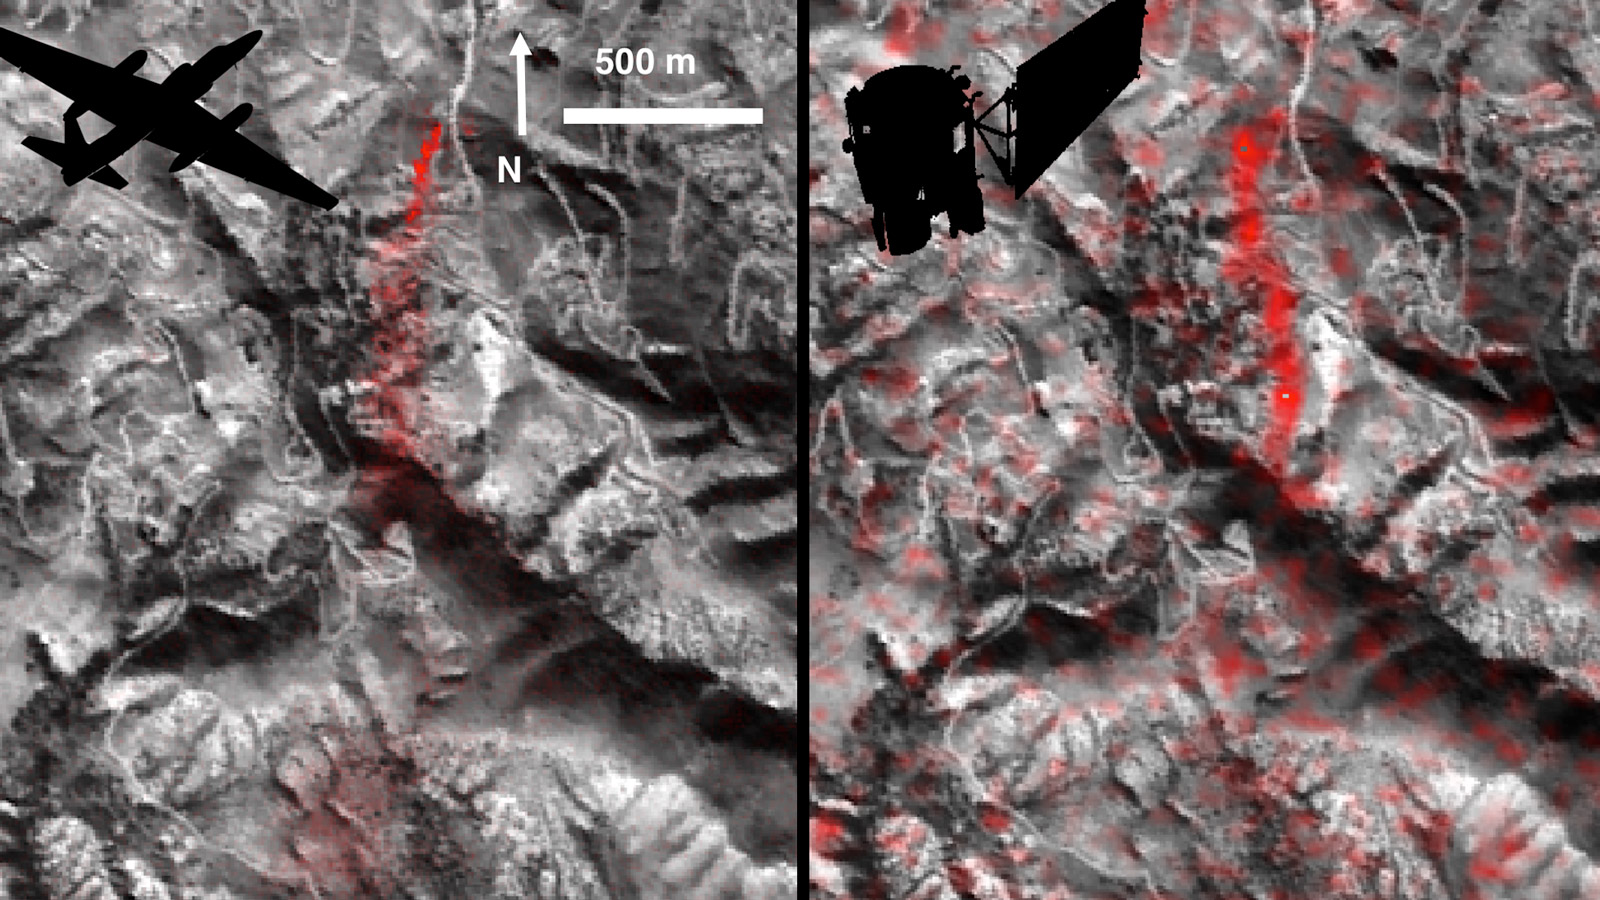

A First: NASA Spots Single Methane Leak from Space

Atmospheric methane is a potent greenhouse gas, but the percentage of it produced through human activities is still poorly understood. Future instruments on orbiting satellites can help address this issue by surveying human-produced methane emissions. Recent data from the Aliso Canyon event, a large accidental methane release near Porter Ranch, California, demonstrates this capability. The Hyperion imaging spectrometer onboard NASA’s EO-1 satellite successfully detected this release event on three different overpasses during the winter of 2015-2016. This is the first time the methane plume from a single facility has been observed from space. The orbital observations were consistent with airborne measurements.

This image pair shows a comparison of detected methane plumes over Aliso Canyon, California, acquired 11 days apart in Jan. 2016 by: (left) NASA’s AVIRIS instrument on a NASA ER-2 aircraft at 4.1 miles (6.6 kilometers) altitude and (right) by the Hyperion instrument on NASA’s Earth Observing-1 satellite in low-Earth orbit. The additional red streaks visible in the EO-1 Hyperion image result from measurement noise — Hyperion was not specifically designed for methane sensing and is not as sensitive as AVIRIS. Additionally, the EO-1 satellite’s current orbit provided poor illumination conditions. Future instruments with much greater sensitivity on orbiting satellites can survey the biggest sources of human-produced methane around the world.

Credit: NASA/JPL-Caltech/Caltech/GSFC